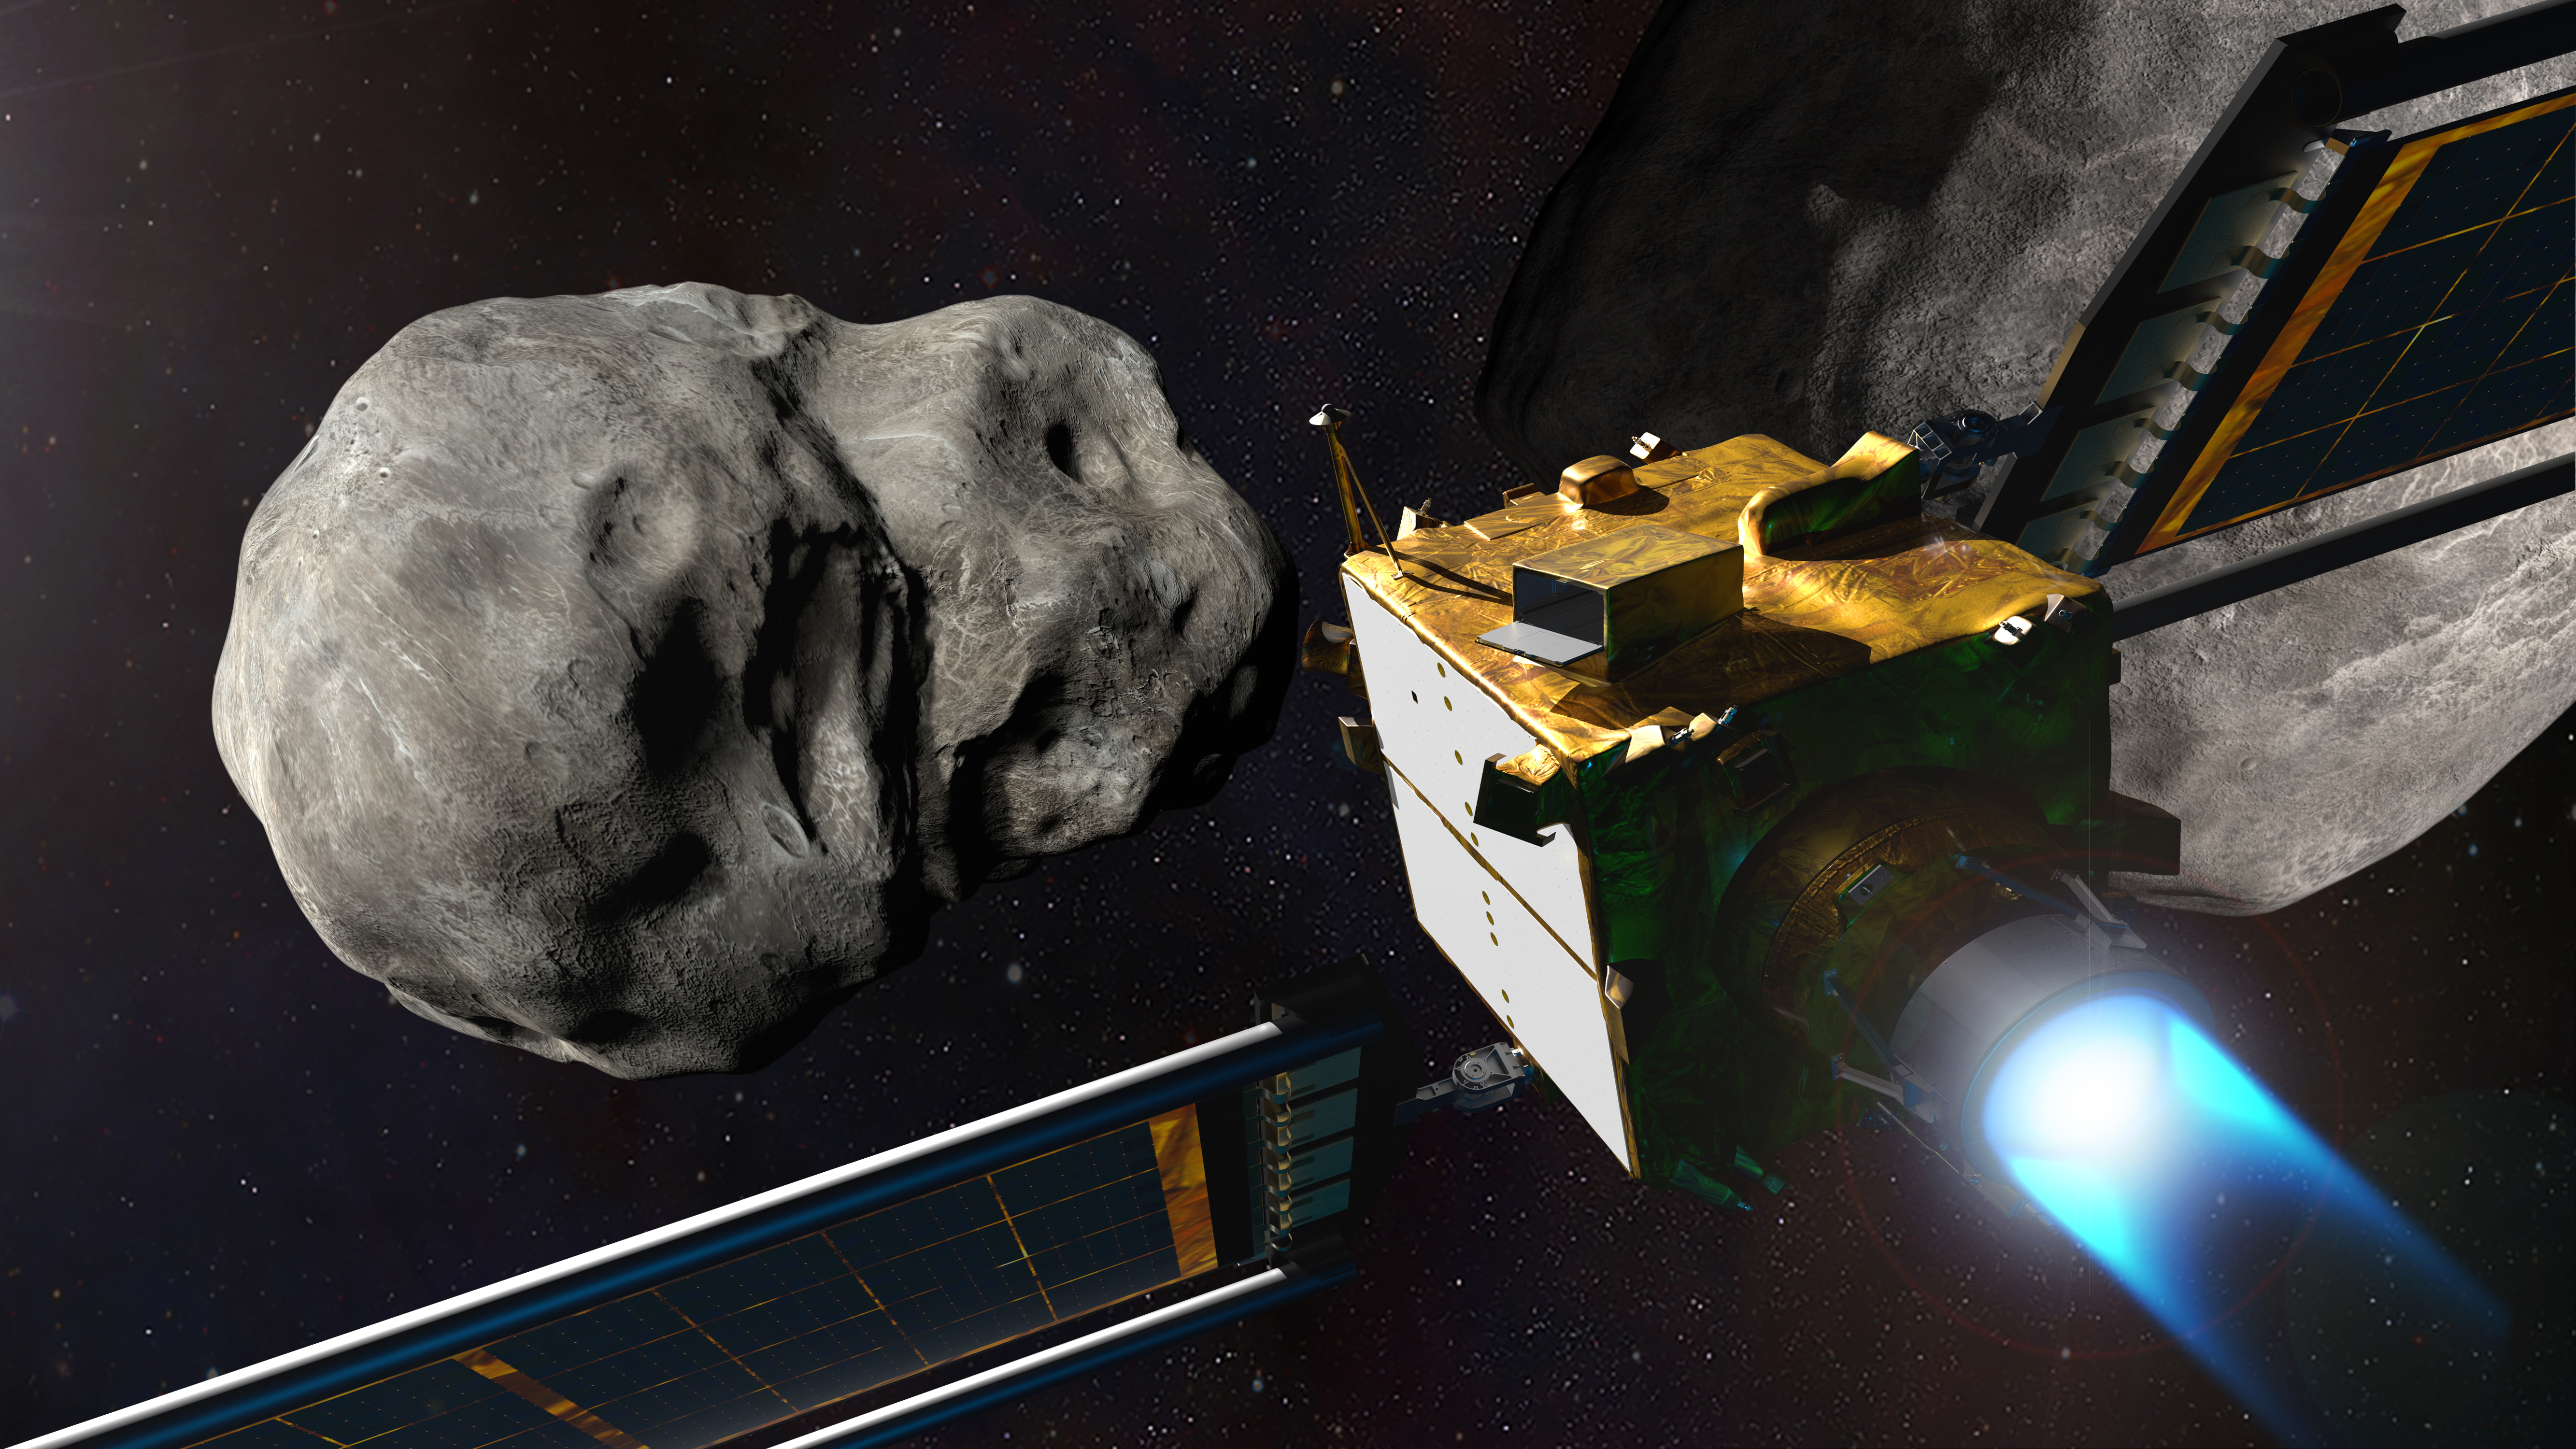

NASA’s DART at the Didymos System

This illustration depicts NASA’s Double Asteroid Redirection Test (DART) spacecraft prior to impact at the Didymos binary asteroid system.

DART’s target asteroid is the moonlet Dimorphos, which orbits the larger asteroid Didymos; the pair are not a threat to Earth. This asteroid system will be a testing ground to see if intentionally crashing a spacecraft into an asteroid is an effective way to change its course, should an Earth-threatening asteroid be discovered in the future.

The Johns Hopkins Applied Physics Laboratory in Laurel, Maryland, manages the DART mission for NASA’s Planetary Defense Coordination Office as a project of the agency’s Planetary Missions Program Office. DART is the world’s first planetary defense test mission, intentionally executing a kinetic impact into Dimorphos to slightly change its motion in space. While the asteroid does not pose any threat to Earth, the DART mission will demonstrate that a spacecraft can autonomously navigate to a kinetic impact on a relatively small asteroid and prove this is a viable technique to deflect an asteroid on a collision course with Earth if one is ever discovered. DART will reach its target on Sept. 26, 2022.

Credit: NASA/Johns Hopkins APL/Steve Gribben